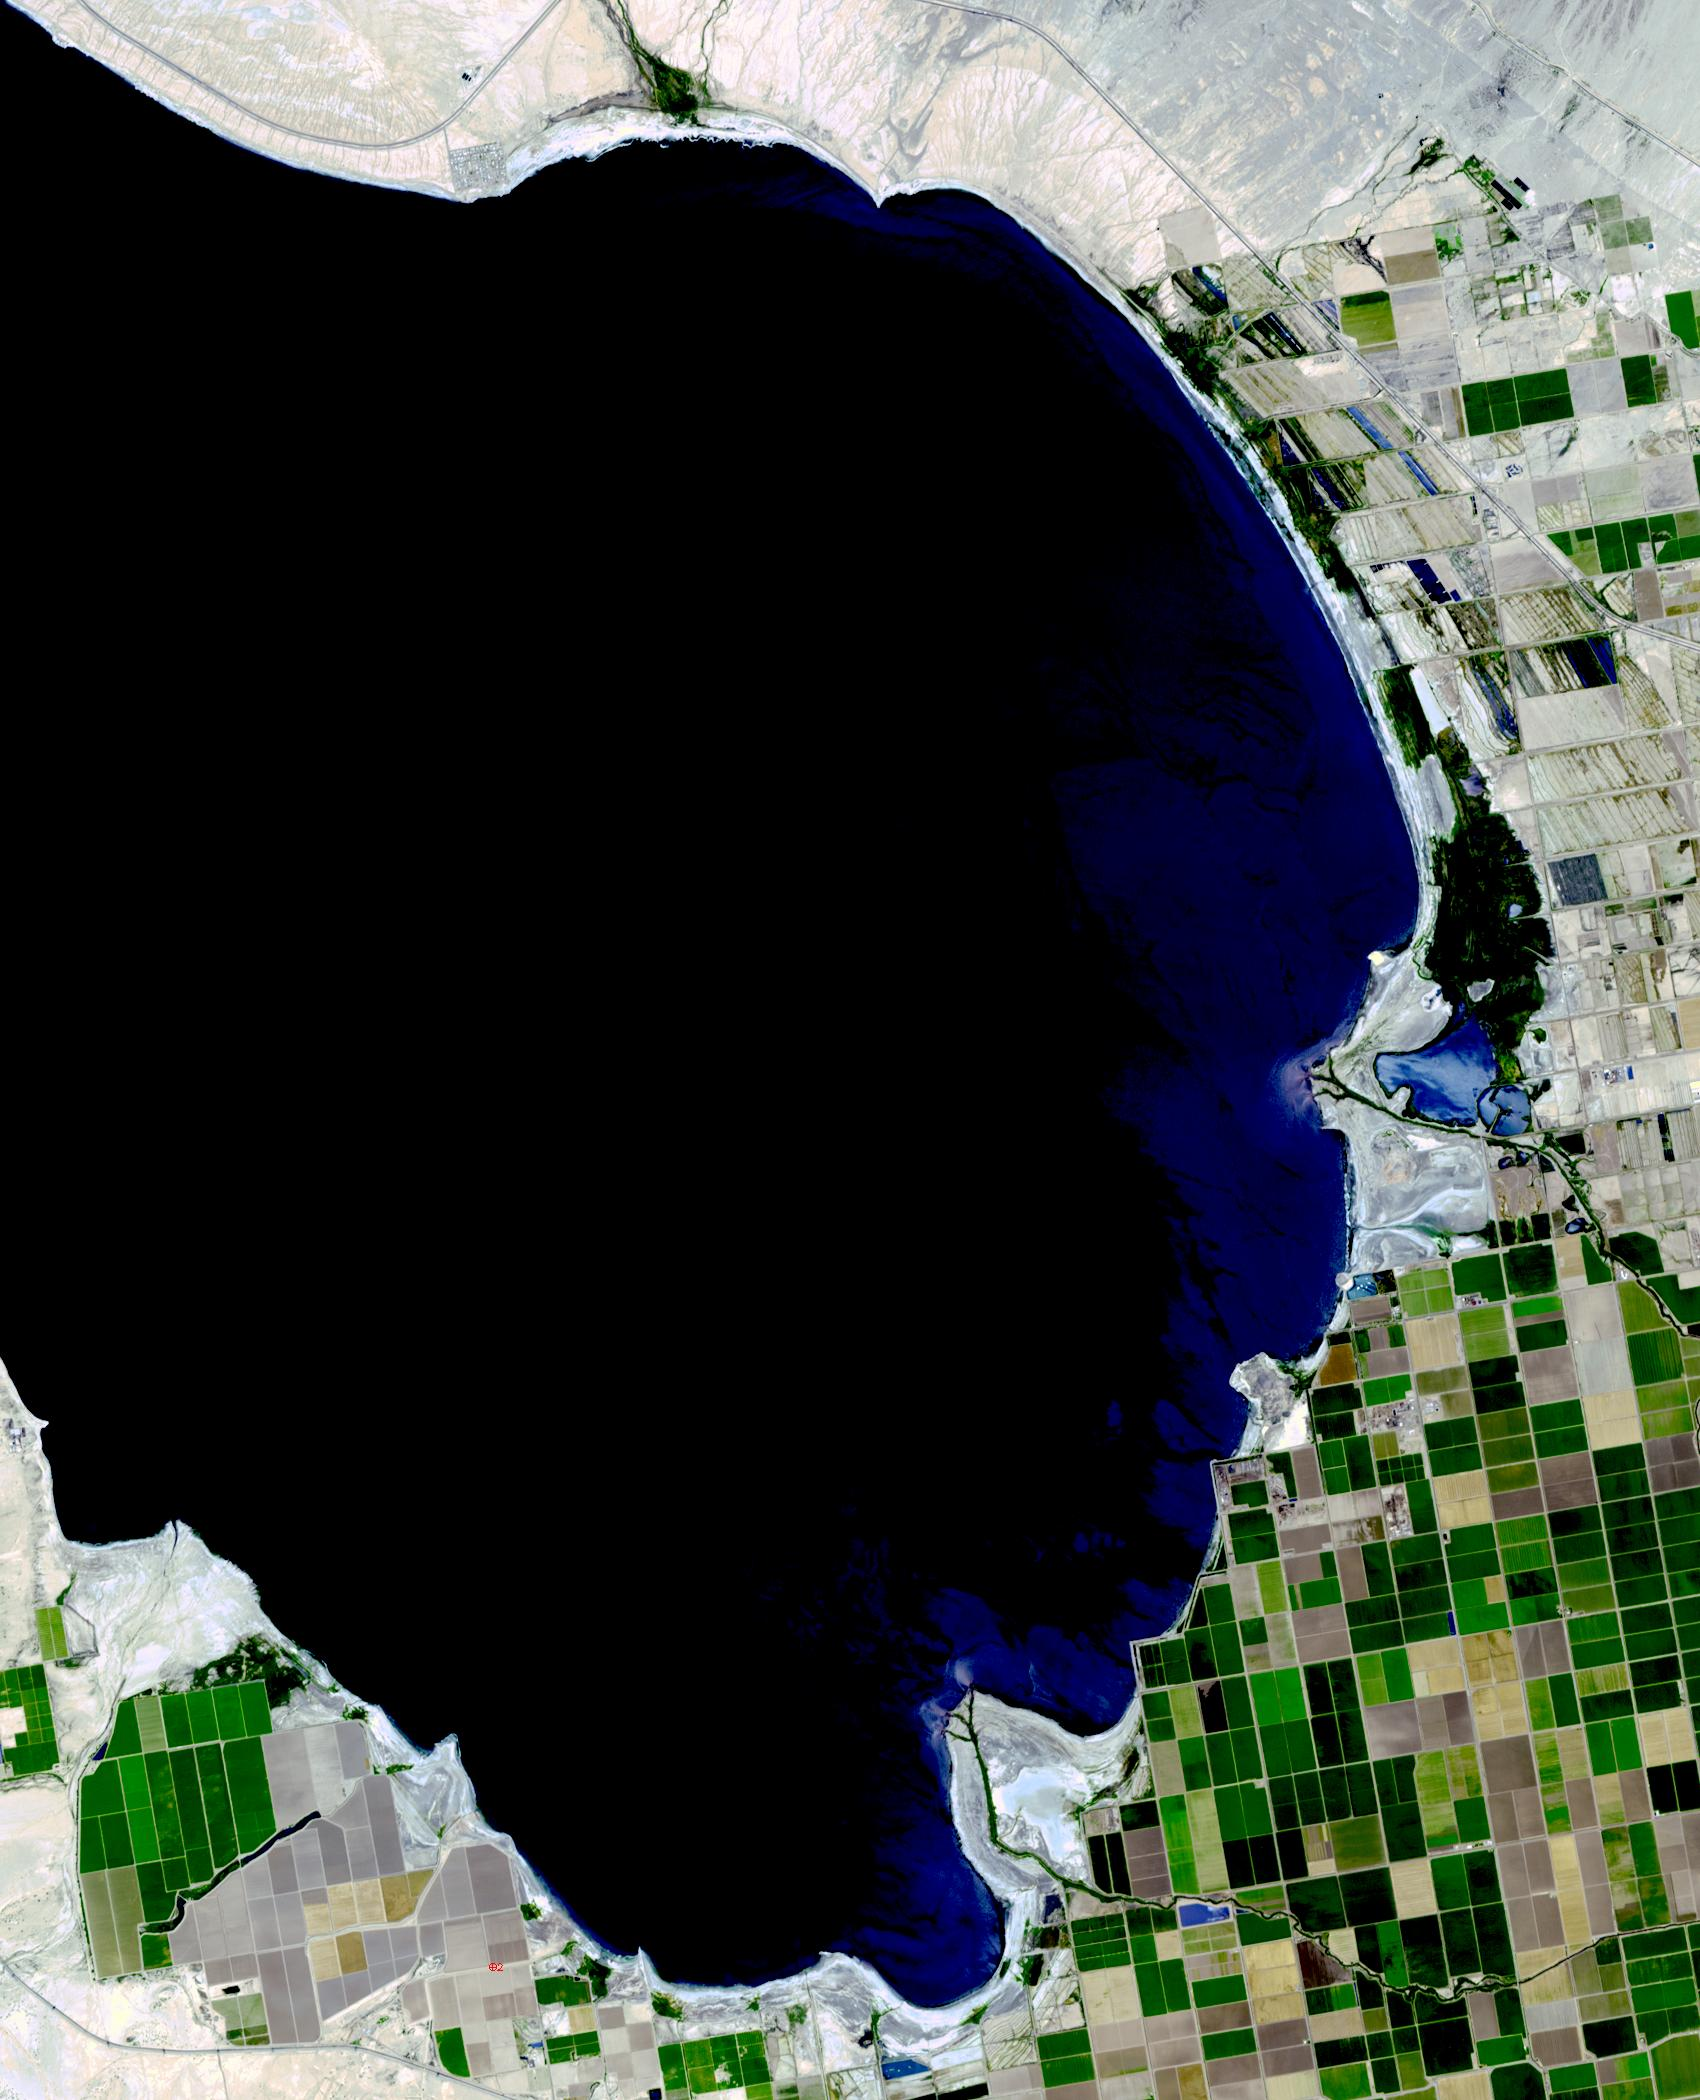

Salton Sea, California

The Salton Sea in south California was created in 1905 when spring flooding on the Colorado River breached a canal. For 18 months the entire volume of the river rushed into the Salton Trough, creating a lake 32 km wide and 72 km long. In the 1950s, resorts sprang up along the shores. However, shrinking of the lake and increased salinity led to the abandonment of the resorts. The two images show the shrinking lake on May 31, 1984 (Landsat) and June 14, 2015 (ASTER). The images cover an area of 37.5 x 27 km, and are located at 33.2 degrees north, 115.7 degrees west.

With its 14 spectral bands from the visible to the thermal infrared wavelength region and its high spatial resolution of 15 to 90 meters (about 50 to 300 feet), ASTER images Earth to map and monitor the changing surface of our planet. ASTER is one of five Earth-observing instruments launched Dec. 18, 1999, on Terra. The instrument was built by Japan’s Ministry of Economy, Trade and Industry. A joint U.S./Japan science team is responsible for validation and calibration of the instrument and data products.

The broad spectral coverage and high spectral resolution of ASTER provides scientists in numerous disciplines with critical information for surface mapping and monitoring of dynamic conditions and temporal change. Example applications are: monitoring glacial advances and retreats; monitoring potentially active volcanoes; identifying crop stress; determining cloud morphology and physical properties; wetlands evaluation; thermal pollution monitoring; coral reef degradation; surface temperature mapping of soils and geology; and measuring surface heat balance.

The U.S. science team is located at NASA’s Jet Propulsion Laboratory, Pasadena, Calif. The Terra mission is part of NASA’s Science Mission Directorate, Washington, D.C.

Credit: NASA/GSFC/METI/ERSDAC/JAROS, and U.S./Japan ASTER Science Team